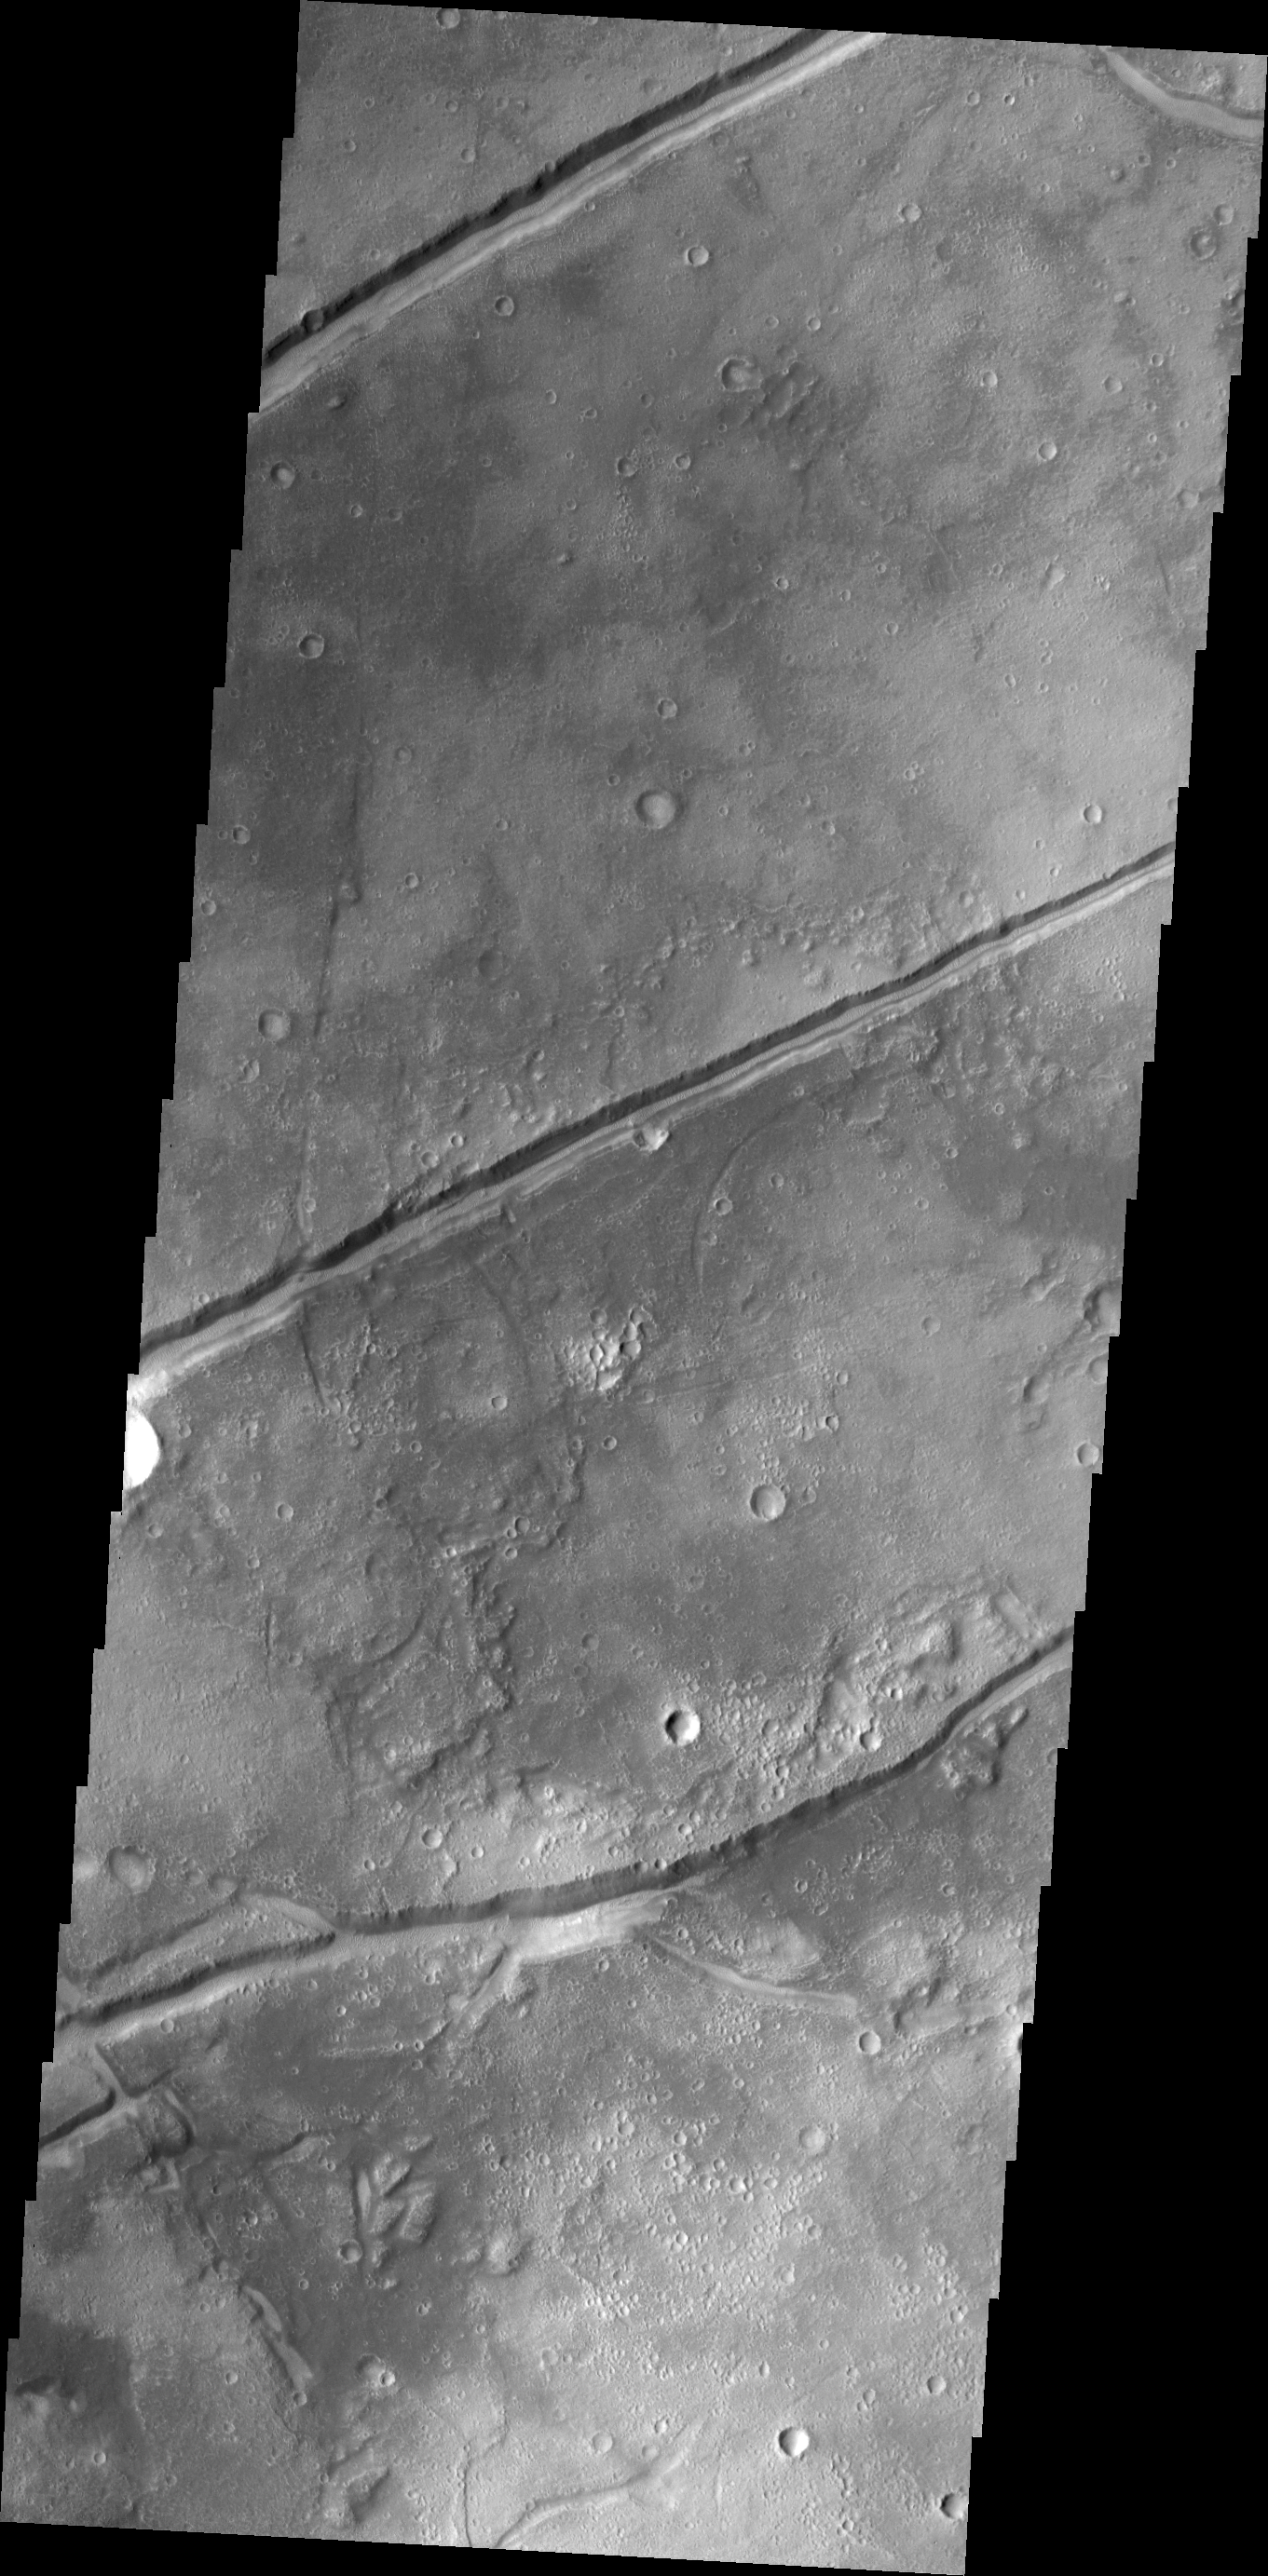

Fractures

The fractures in this image are aligned with most of the fractures in Tempe Terra, but are some distance from the bulk of the fracturing.

Credit: NASA/JPL/ASU